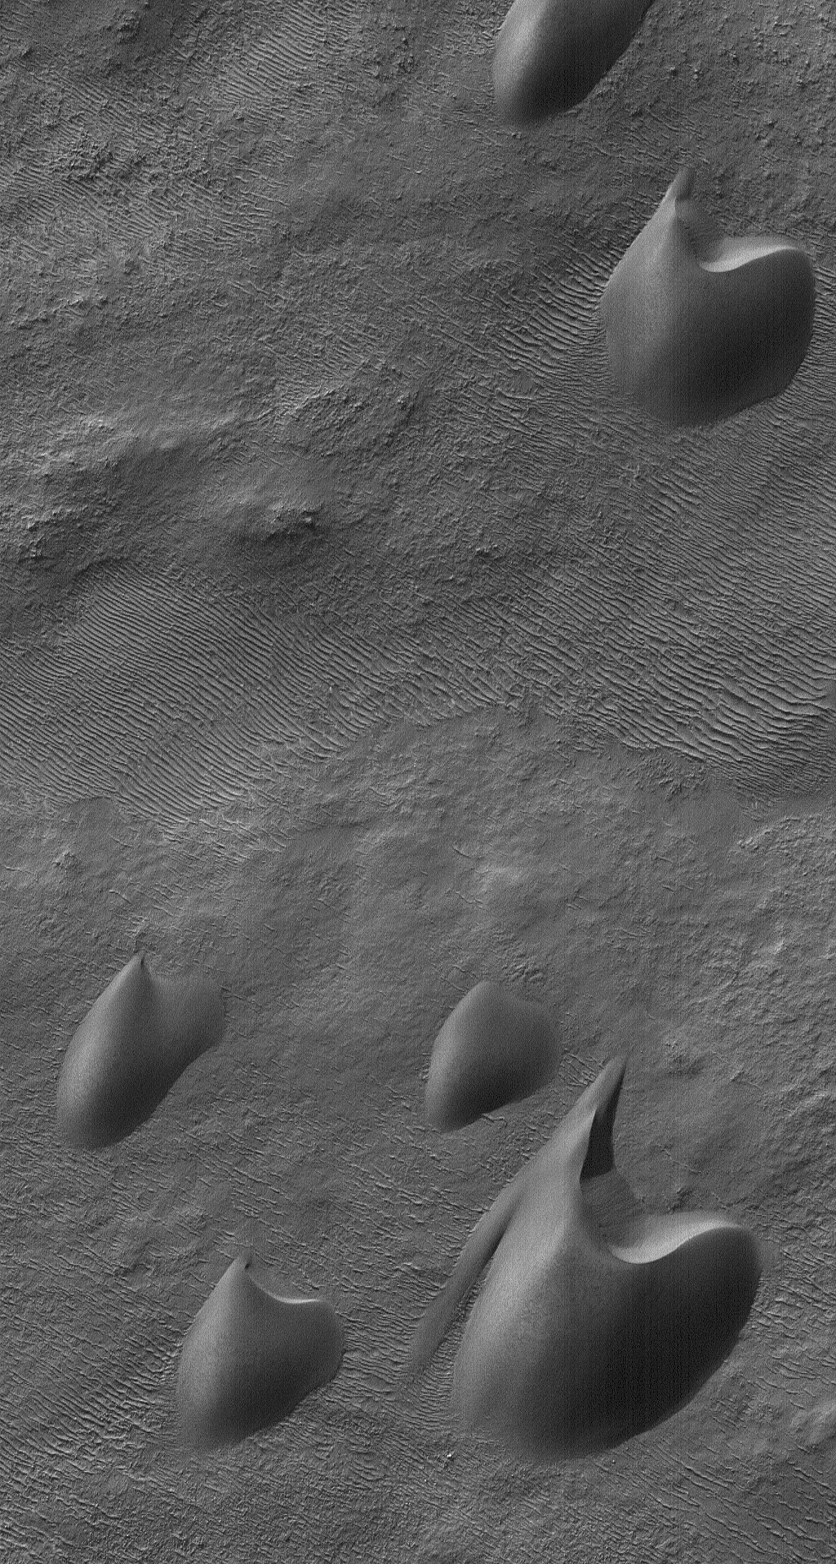

Sandy Dunes

14 September 2006
This Mars Global Surveyor (MGS) Mars Orbiter Camera (MOC) image shows dark sand dunes, with a thin coating of autumn frost, in the Ogygis Regio west of Argyre basin. The steepest slopes on the dunes, their slip faces, point toward the north-northeast (upper right), indicating that the dominant winds in the region blow from the south-southwest (lower left).

Location near: 50.4°S, 66.6°W
Image width: ~3 km (~1.9 mi)
Illumination from: upper left
Season: Southern Autumn

Credit: NASA/JPL/Malin Space Science Systems